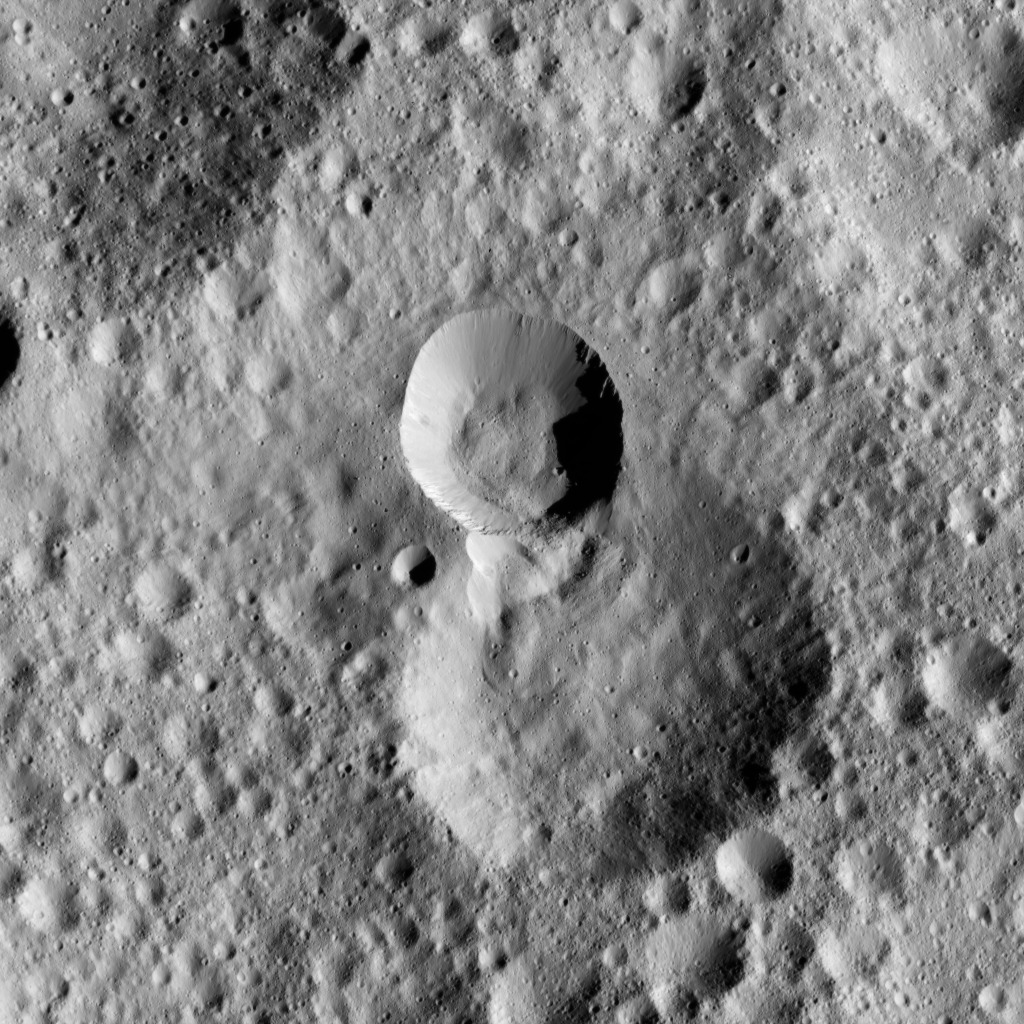

Dawn LAMO Image 99

This picture shows terrain on Ceres in which the rim of a more recent impact crater, at center, has partially collapsed into its adjacent neighbor, just below. Boulders are visible in and around the younger, smaller crater. A lobe-shaped flow feature is visible in the older crater.

The scene is centered at approximately 50 degrees north latitude, 270 degrees east longitude. NASA’s Dawn spacecraft took this image on April 18, 2016, from its low-altitude mapping orbit, at a distance of about 240 miles (385 kilometers) above the surface. The image resolution is 120 feet (35 meters) per pixel.

Dawn’s mission is managed by JPL for NASA’s Science Mission Directorate in Washington. Dawn is a project of the directorate’s Discovery Program, managed by NASA’s Marshall Space Flight Center in Huntsville, Alabama. UCLA is responsible for overall Dawn mission science. Orbital ATK, Inc., in Dulles, Virginia, designed and built the spacecraft. The German Aerospace Center, the Max Planck Institute for Solar System Research, the Italian Space Agency and the Italian National Astrophysical Institute are international partners on the mission team.

Credit: NASA/JPL-Caltech/UCLA/MPS/DLR/IDA